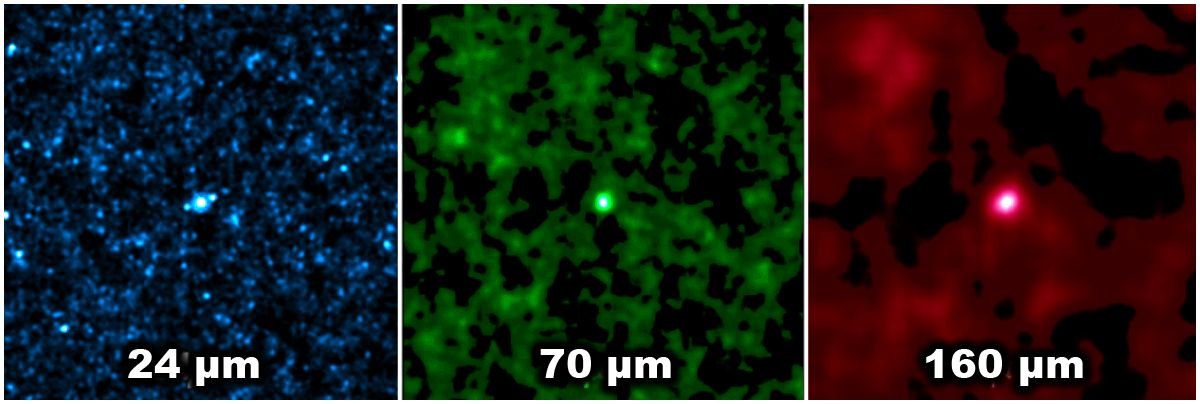

Finding Faint Galaxies

When one galaxy wont do the trick, perhaps 20,000 will do. In the blue image on the left, 24 micron images of over 20,000 faint, distant galaxies have been added together. None of these galaxies were detectable, alone, at longer wavelengths. The following green and red images show the resulting combined images at 70 microns and 160 microns, respectively, which result in a clear detection of the galaxies in the until-recently unresolved infrared background.

Credit: NASA/JPL-Caltech/H. Dole (IAS)